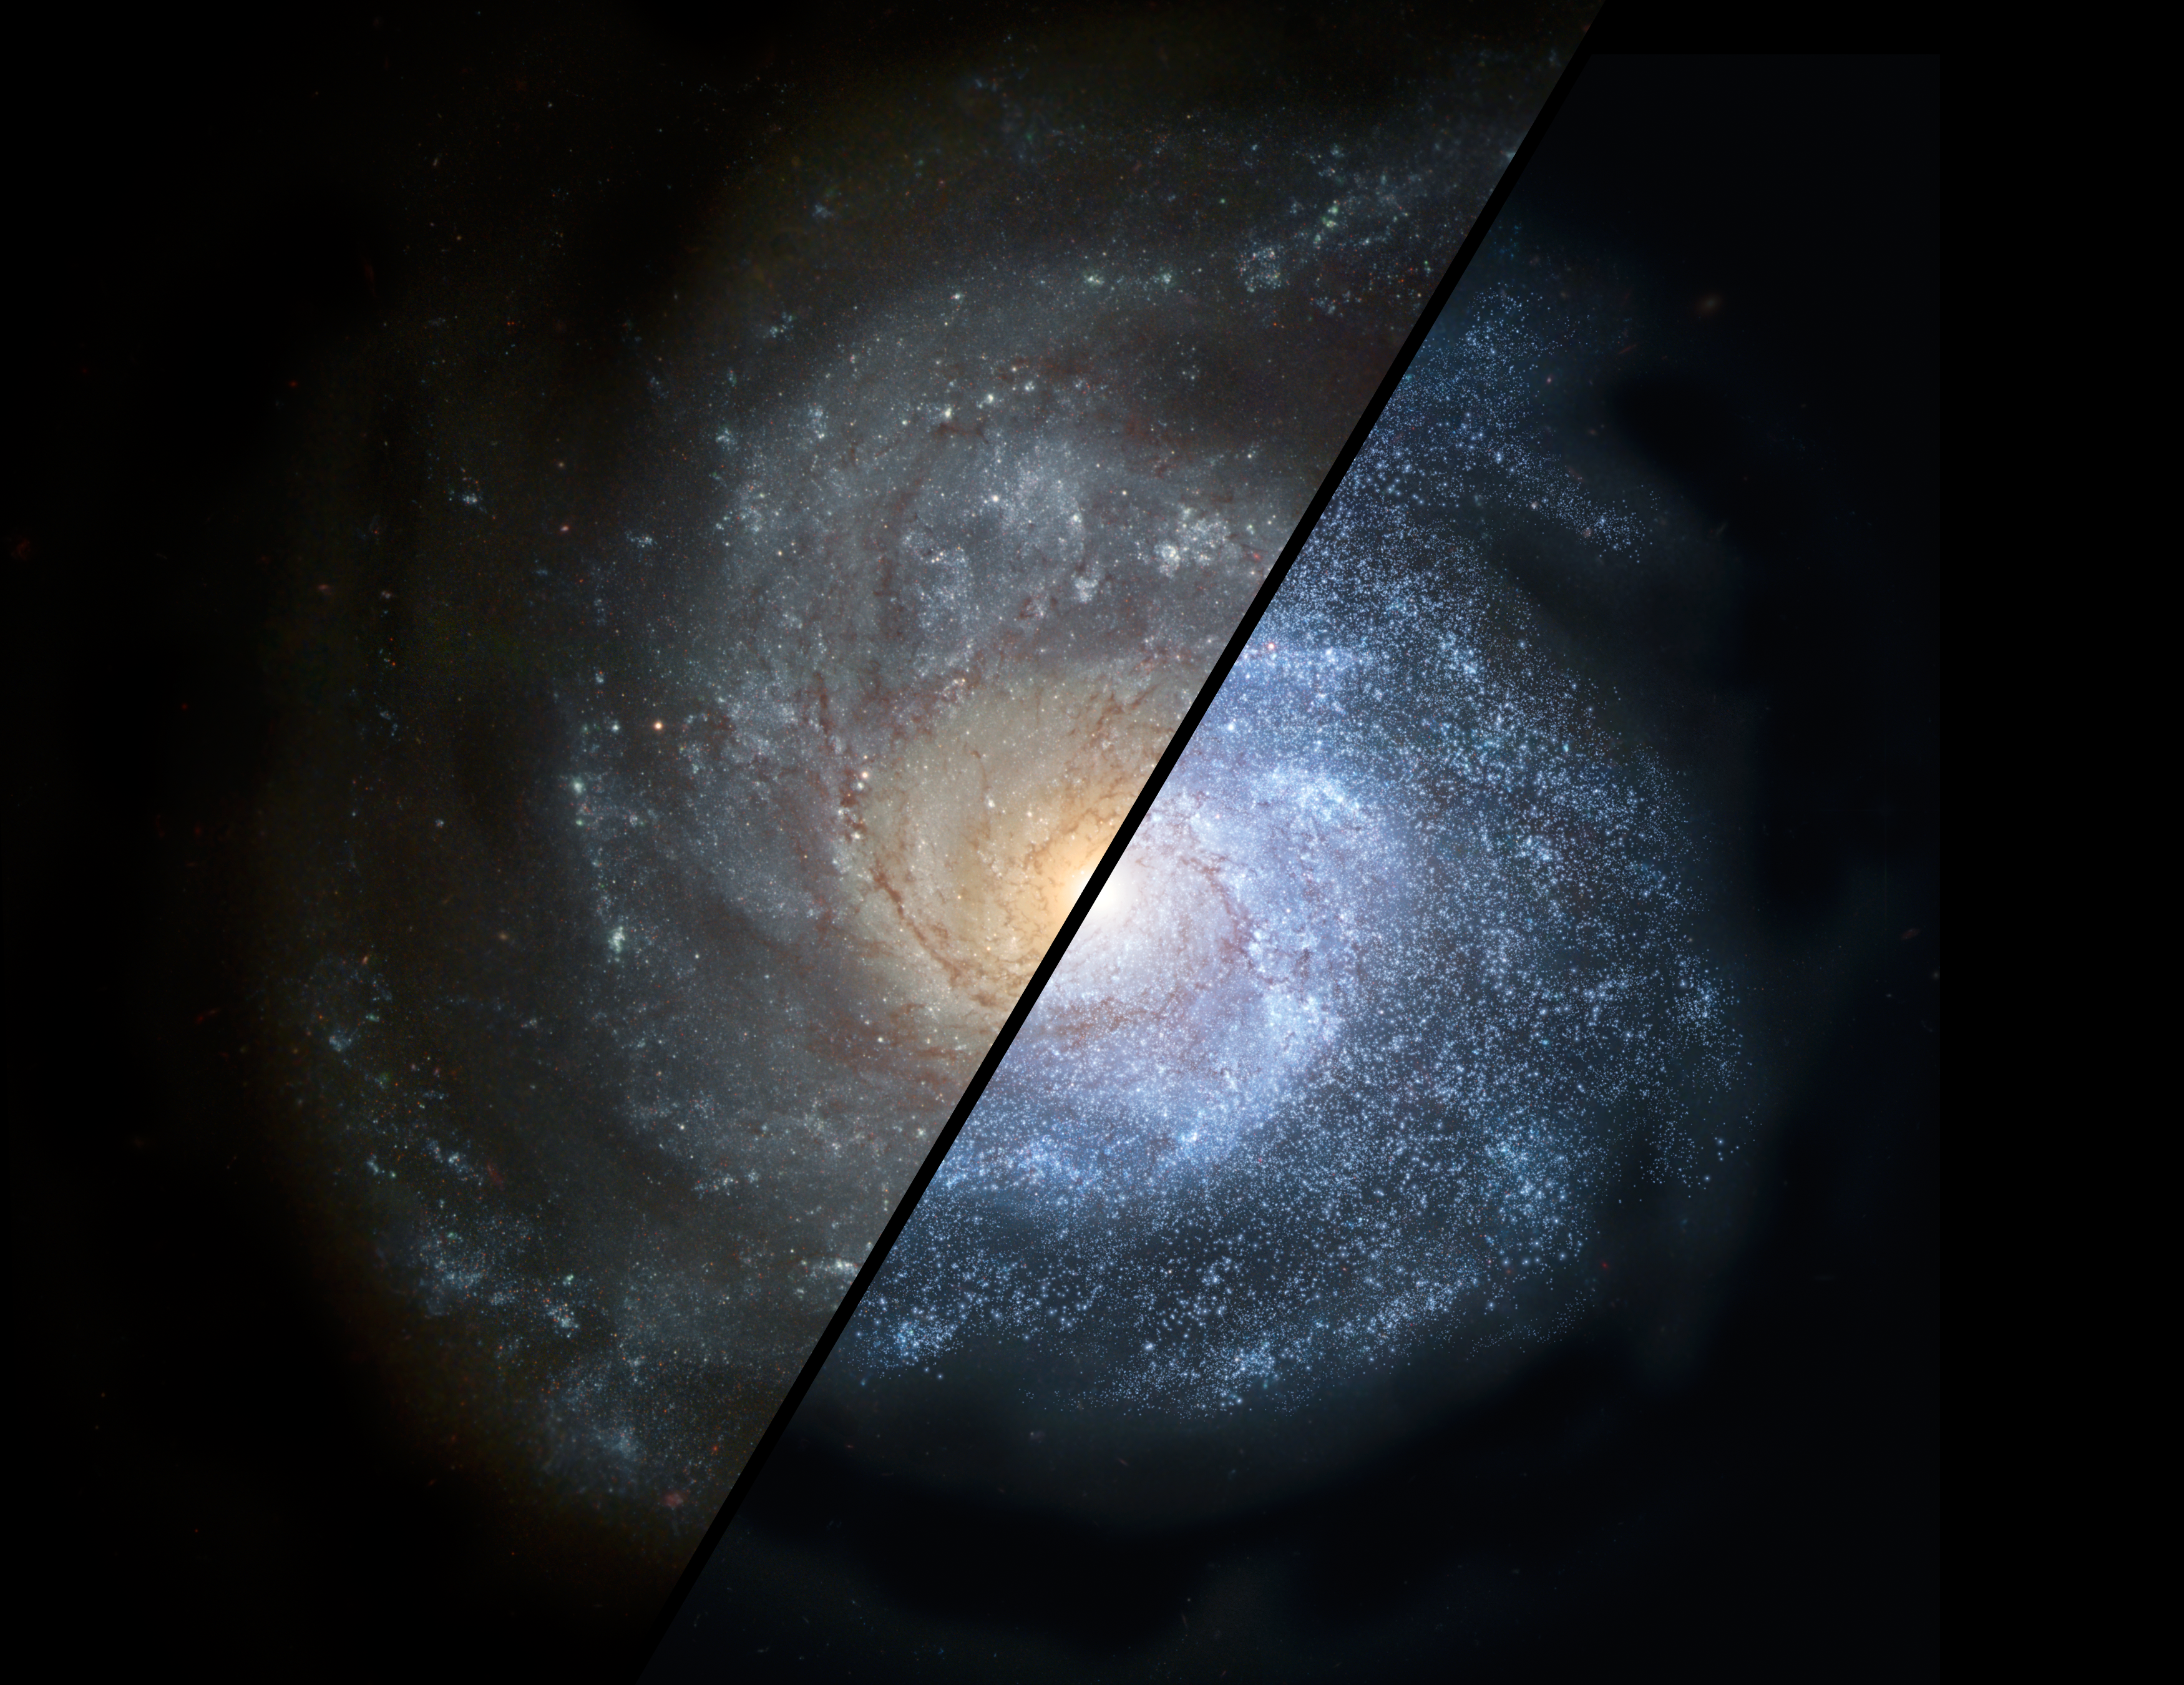

Galaxies Near and Far (Artist’s Concept)

This split view shows how a normal spiral galaxy around our local universe (left) might have looked back in the distant universe, when astronomers think galaxies would have been filled with larger populations of hot, bright stars (right).

NASA’s Spitzer Space Telescope discovered that distant populations of galaxies formed massive, bright stars more commonly than today’s “diet-conscious” galaxies. Such early galaxies would have been brighter, bluer and more irregular than spiral galaxies today due to the large proportion of massive stars.

The Spitzer observations also demonstrate that these distant galaxies fed off steady streams of gas, rather than bursts of gas stirred up from collisions with other galaxies.

This artist’s rendering is derived from the Hubble image of NGC 1309.

Credit: NASA/JPL-Caltech/STScI